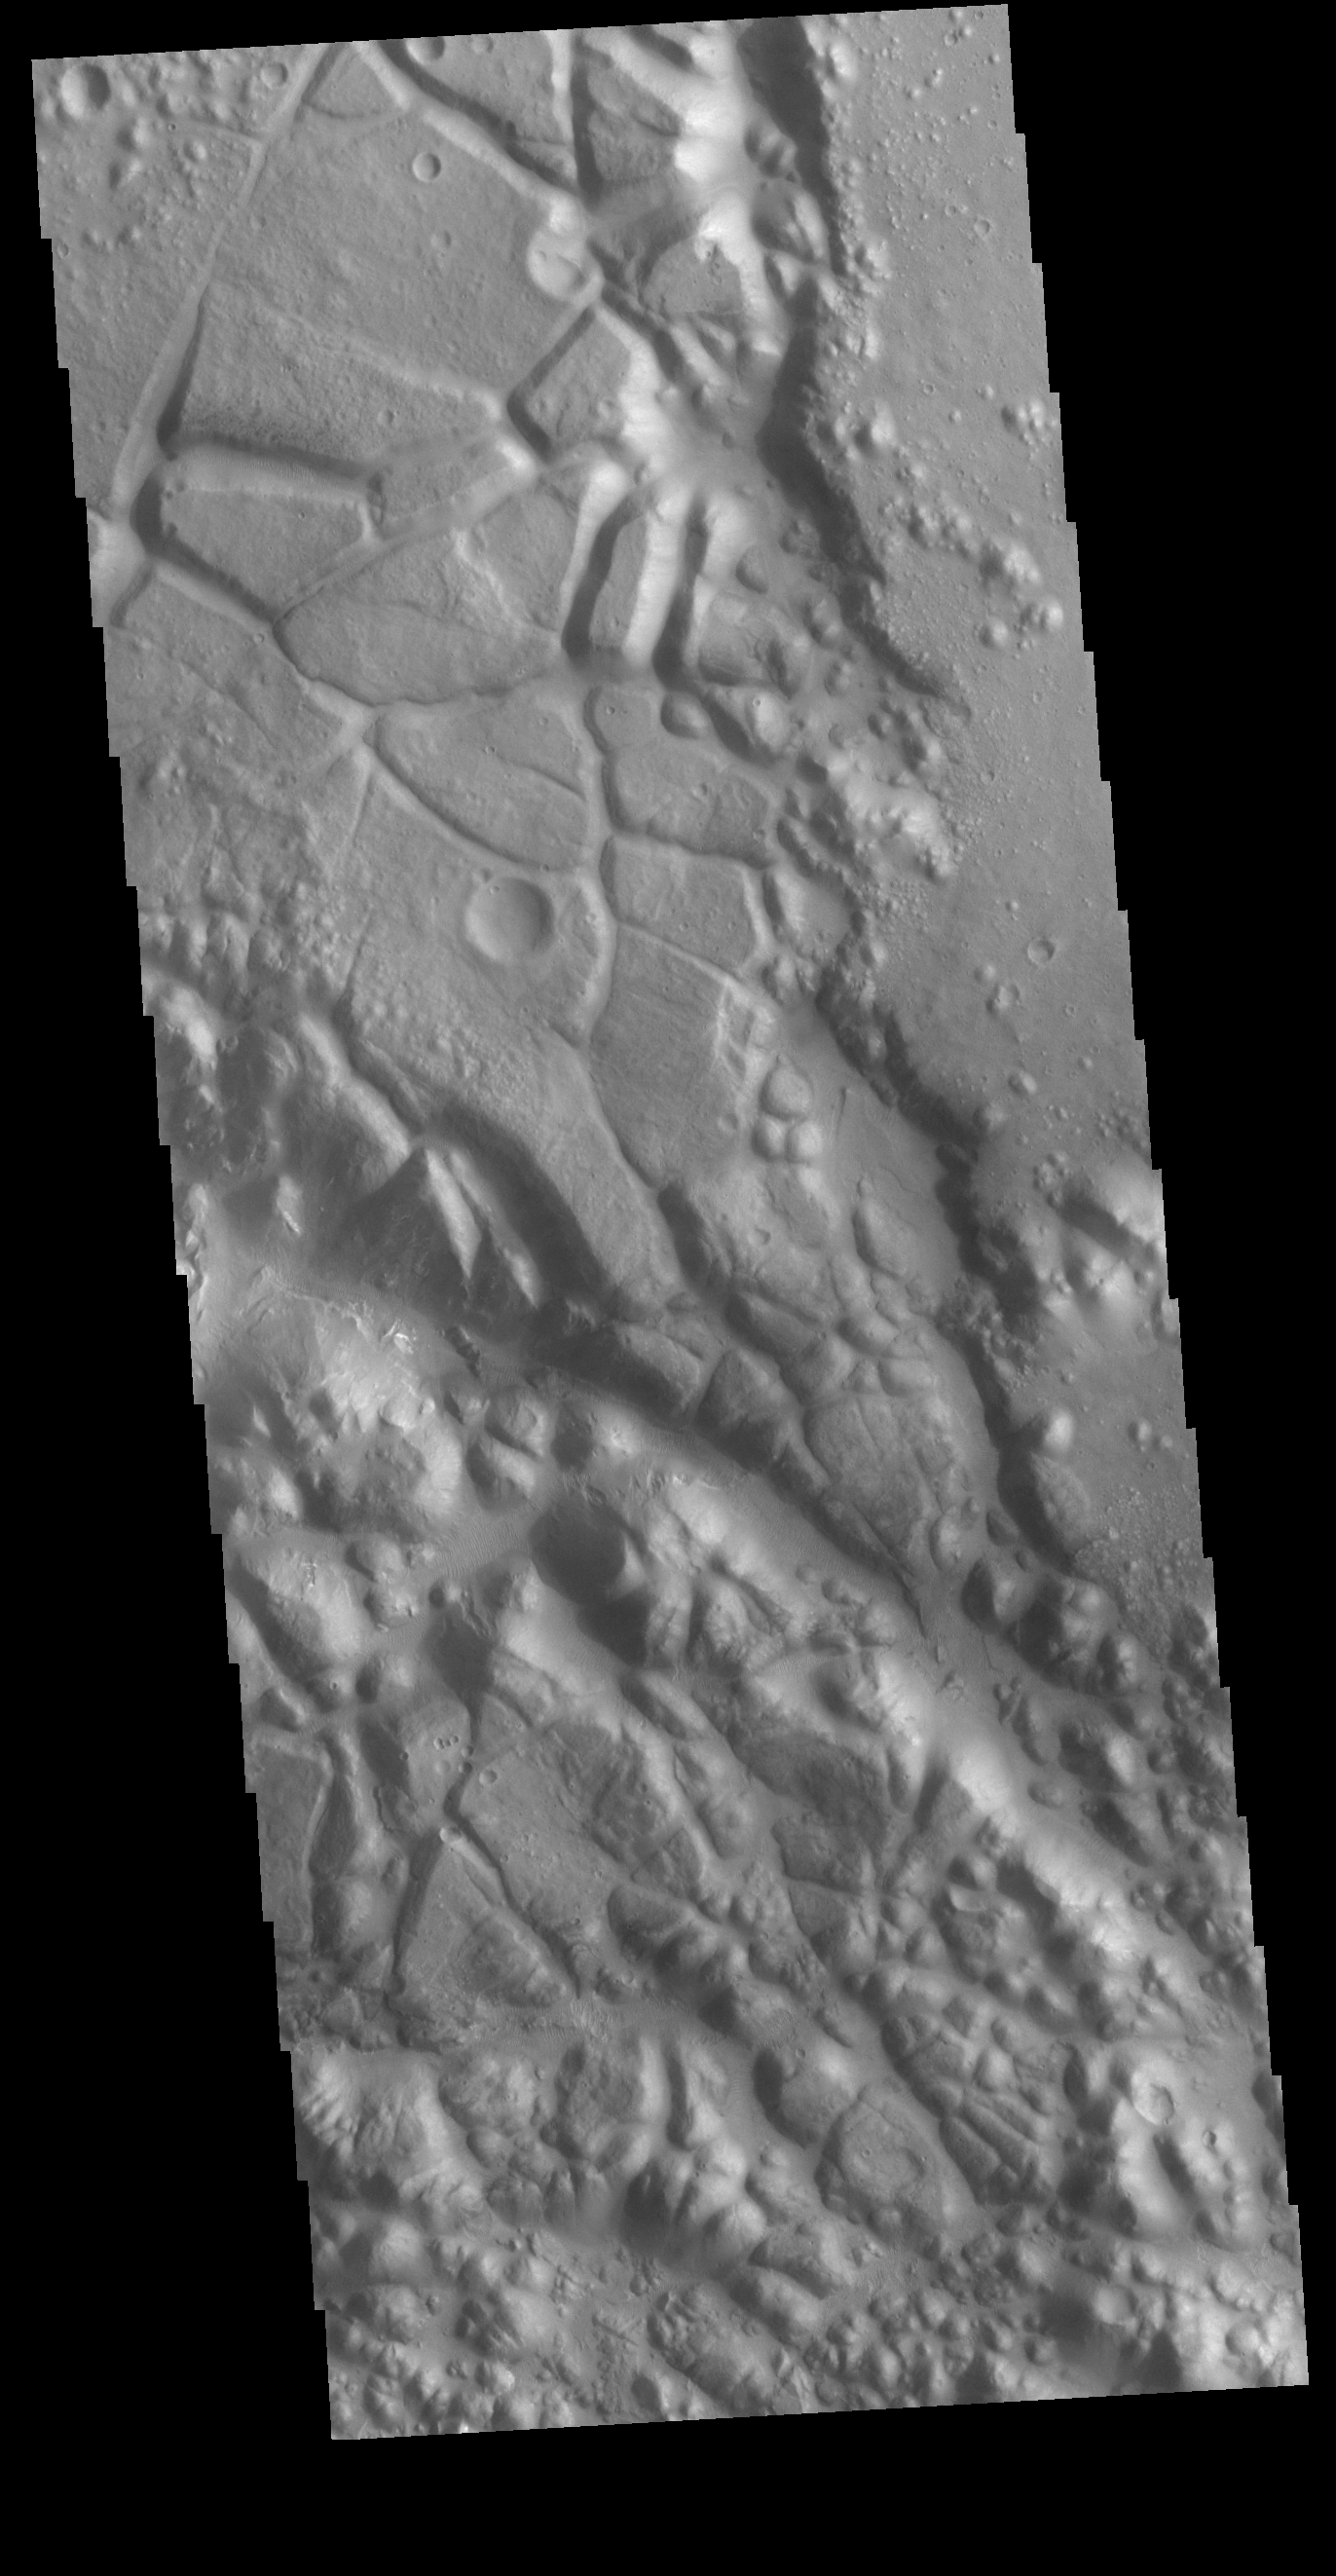

Aram Chaos

Today’s VIS image shows part of Aram Chaos. Aram Chaos was initially formed by a large impact. Over time the crater interior was modified by several different processes, including liquid water. Located near Ares Vallis, a narrow channel links the Aram Chaos crater with Ares Vallis indicating a substantial amount of water was located in the crater. Chaos forms from erosion of the surface into mesa features. With time the valleys expand creating the jumble of hills seen in the image.

Credit: NASA/JPL-Caltech/ASU